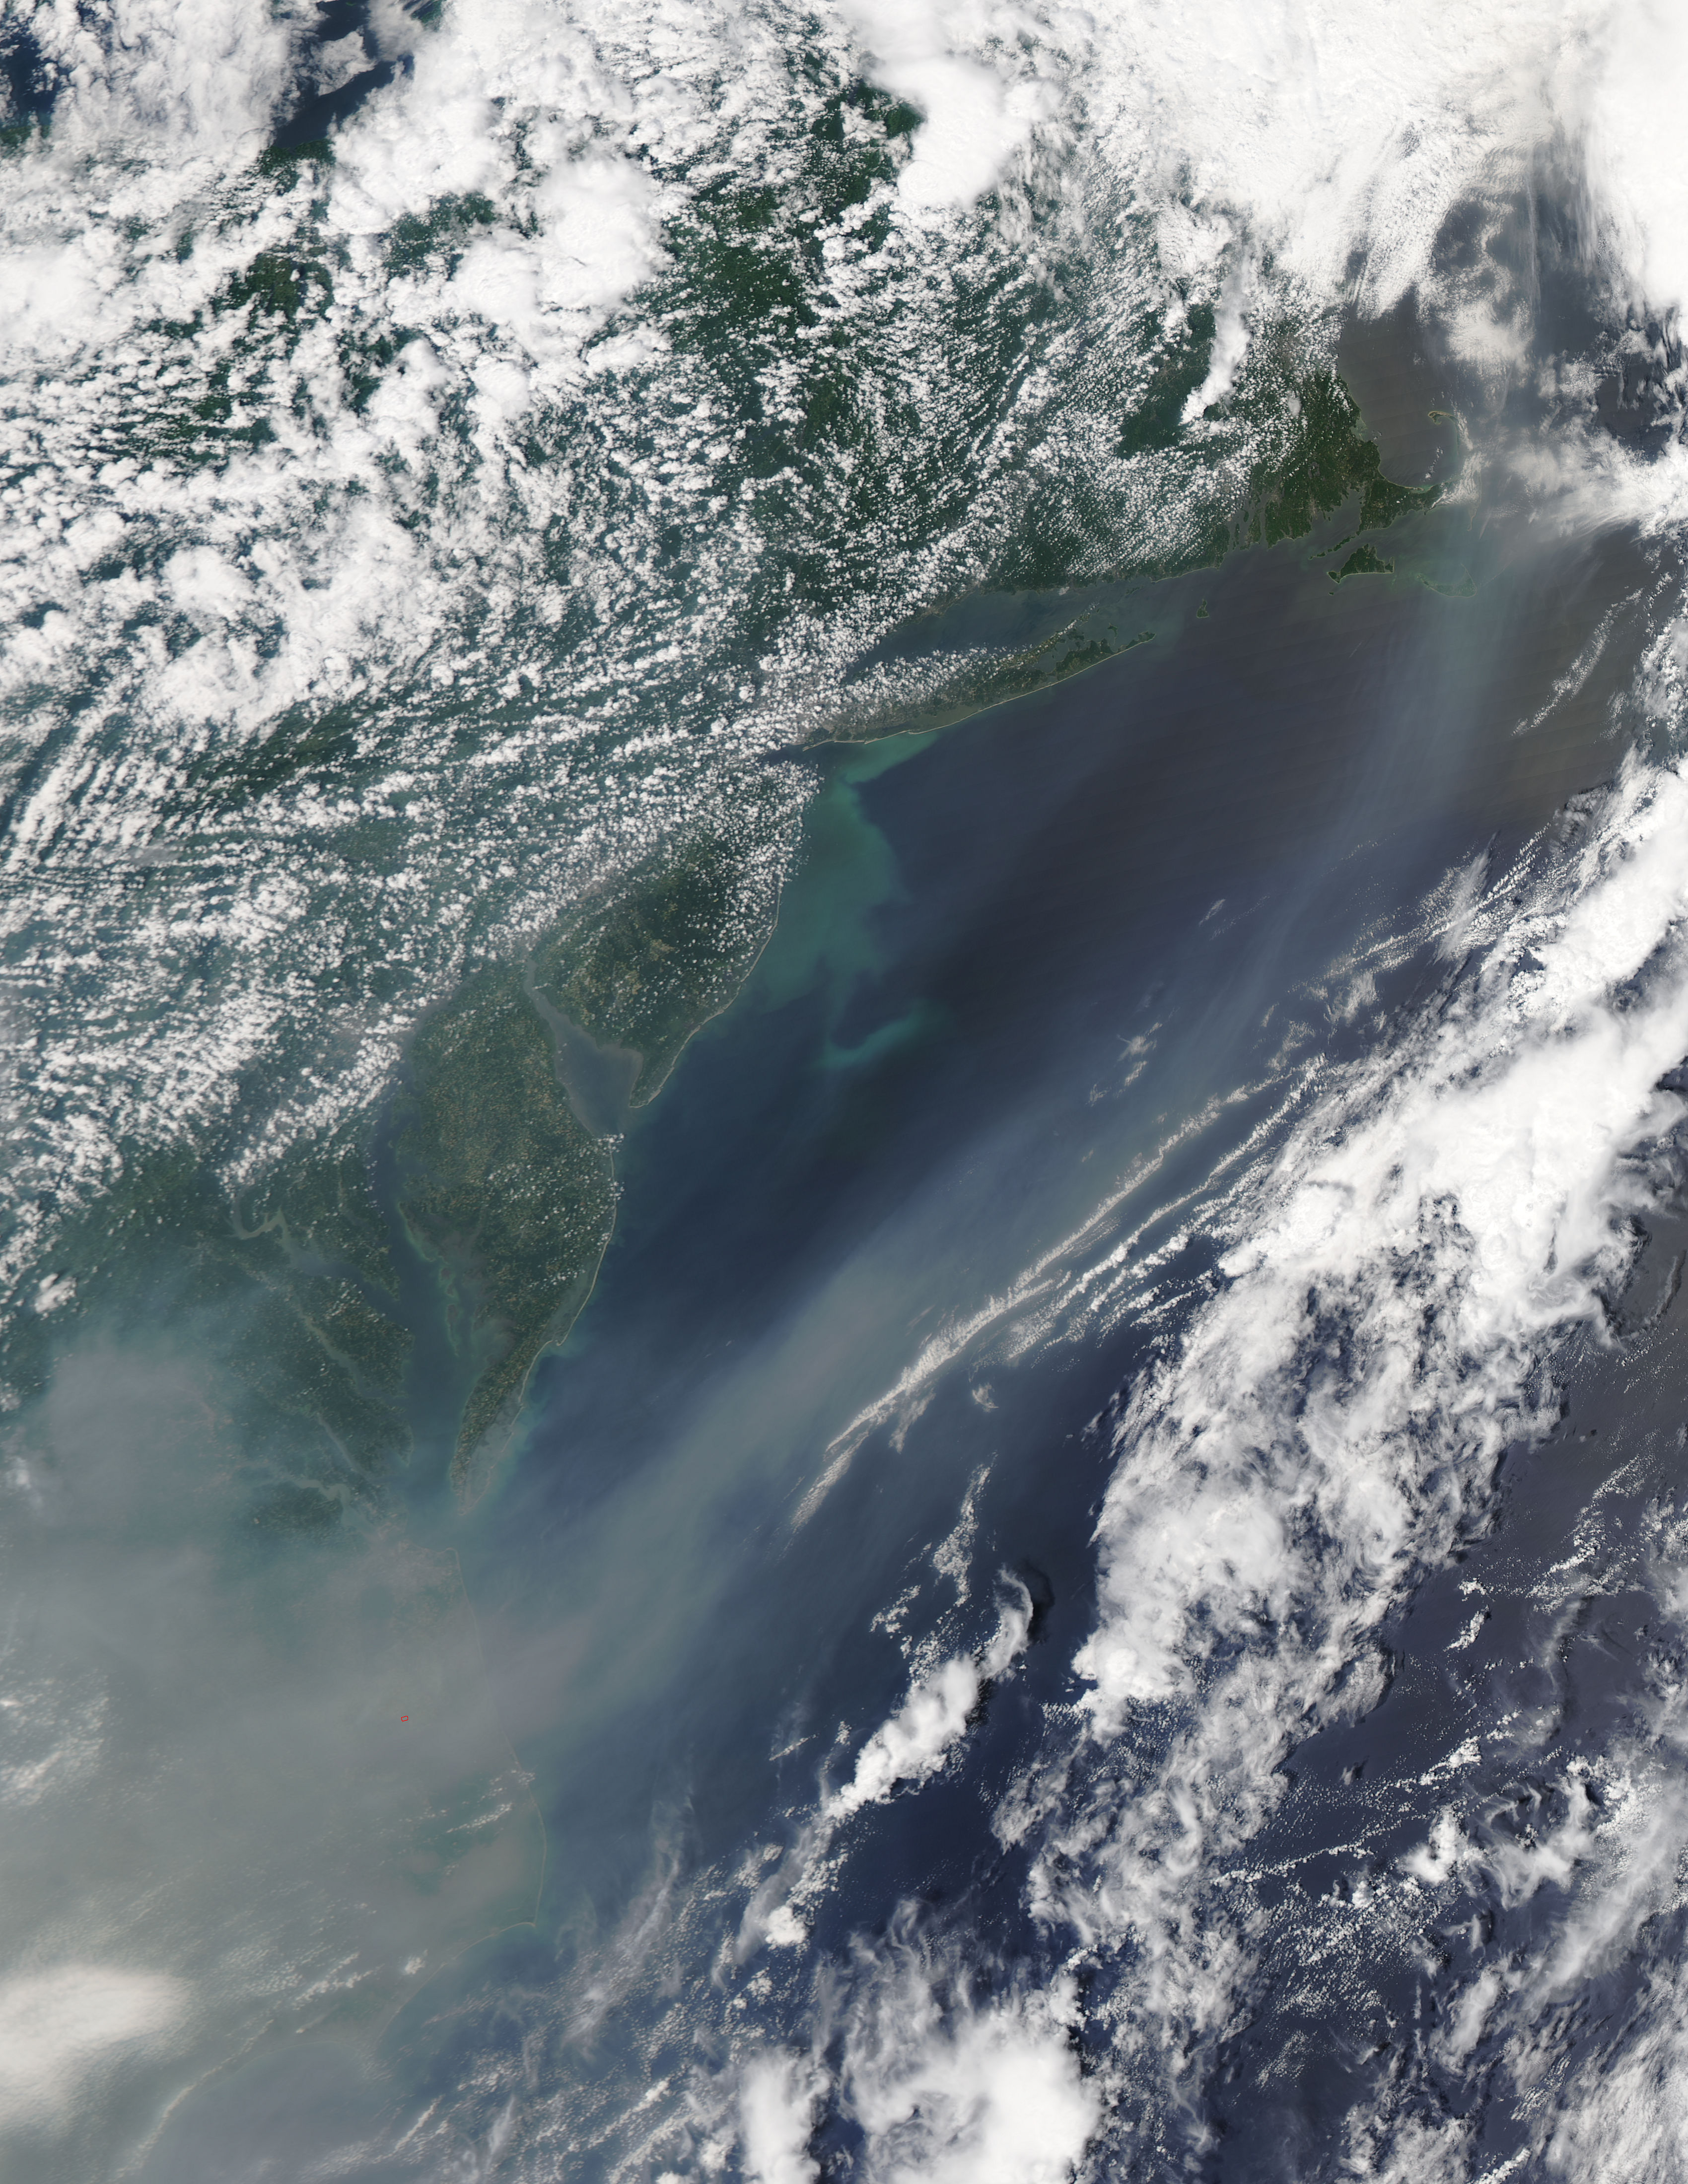

Canadian Smoke Now Over U.S. East Coast

The smoke from the Canadian wildfires that was in the middle of the U.S. on June 30 has drifted its way to the East Coast obscuring parts of the coast from New Jersey to North Carolina. Images taken on June 30 showed the smoke covering states from Minnesota to Tennessee. The jet stream has pushed the smoke along so that by July 1 it reached the U.S. East Coast. Residents of the area will get a preview of July 4th fireworks with redder than usual sunrises and sunsets due to particulates in the air. This natural-color satellite image was collected by the Moderate Resolution Imaging Spectroradiometer (MODIS) aboard the Aqua satellite on July 1, 2015.

Credit: NASA/GSFC/Jeff Schmaltz/MODIS Land Rapid Response Team